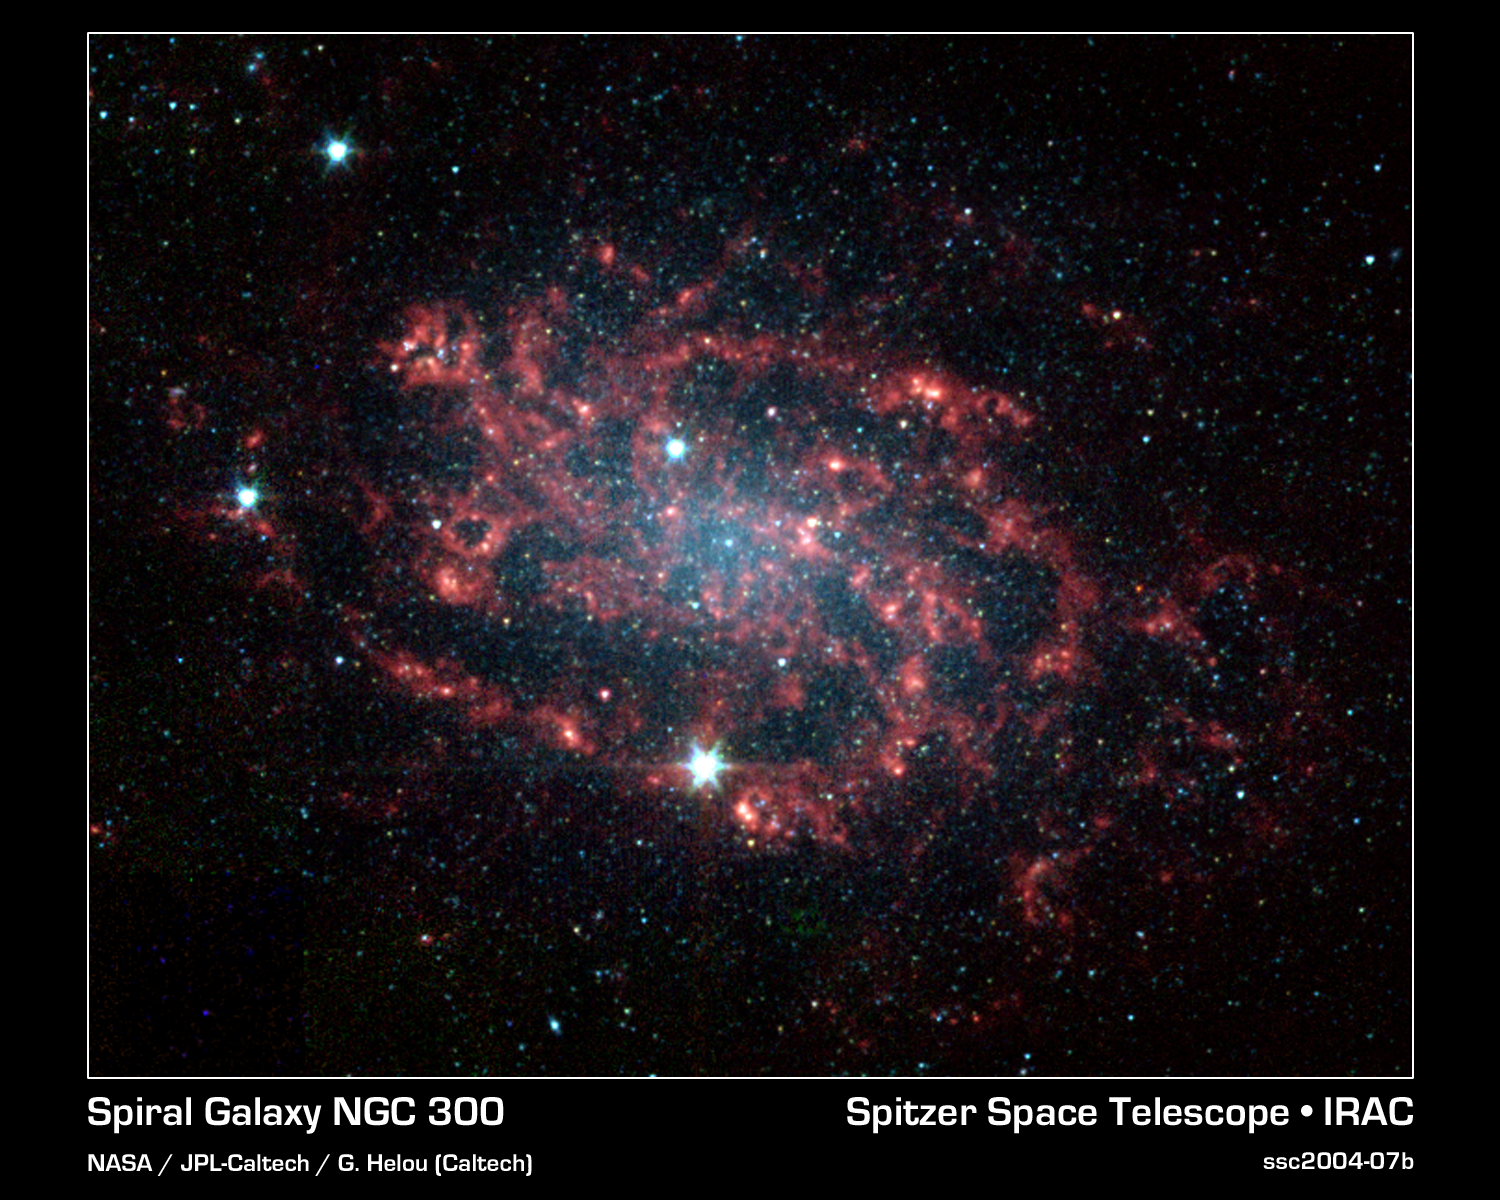

Dissection of a Galaxy - Spiral Galaxy NGC 300

Sometimes, the best way to understand how something works is to take it apart. The same is true for galaxies like NGC 300, which NASA's Spitzer Space Telescope has divided into its various parts. NGC 300 is a face-on spiral galaxy located 7.5 million light-years away in the southern constellation Sculptor.

This image taken by the infrared array camera on Spitzer readily distinguishes the main star component of the galaxy (blue) from its dusty spiral arms (red). The star distribution peaks strongly in the central bulge where older stars congregate, and tapers off along the arms where younger stars reside.

Thanks to Spitzer's unique ability to sense the heat or infrared emission from dust, astronomers can now clearly trace the embedded dust structures within NGC 300's arms. When viewed at visible wavelengths, the galaxy's dust appears as dark lanes, largely overwhelmed by bright starlight. With Spitzer, the dust -- in particular organic compounds called polycyclic aromatic hydrocarbons -- can be seen in vivid detail (red). These organic molecules are produced, along with heavy elements, by the stellar nurseries that pepper the arms.

The findings provide a better understanding of spiral galaxy mechanics and, in the future, will help decipher more distant galaxies, whose individual components cannot be resolved.

This image was taken on Nov. 21, 2003 and is composed of photographs obtained at four wavelengths: 3.6 microns (blue), 4.5 microns (green), 5.8 microns (orange) and 8 microns (red).

Credit: NASA/JPL-Caltech/G. Helou (Caltech)